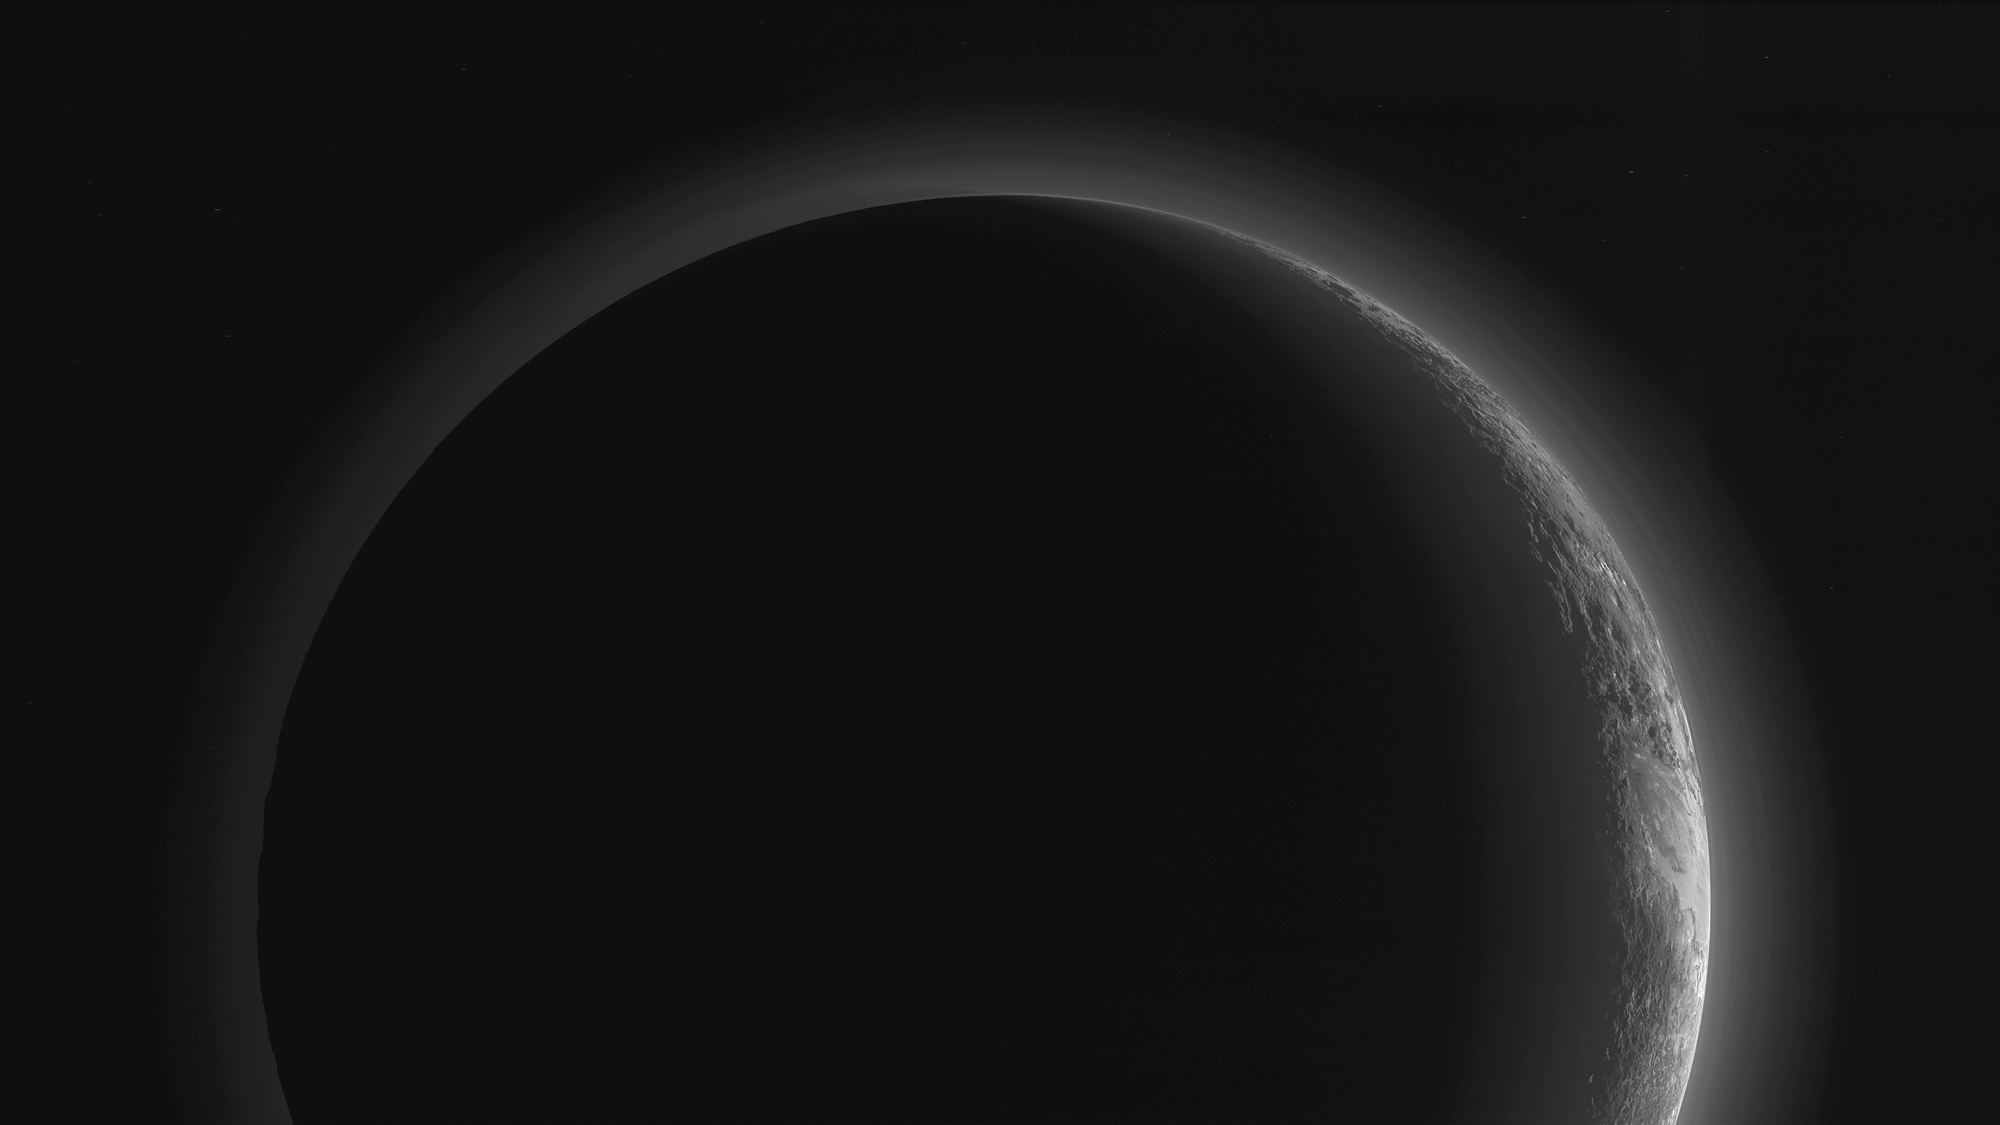

A Full View of Pluto’s Stunning Crescent

In September, the New Horizons team released a stunning but incomplete image of Pluto’s crescent. Thanks to new processing work by the science team, New Horizons is releasing the entire, breathtaking image of Pluto.

This image was made just 15 minutes after New Horizons’ closest approach to Pluto on July 14, 2015, as the spacecraft looked back at Pluto toward the sun. The wide-angle perspective of this view shows the deep haze layers of Pluto’s atmosphere extending all the way around Pluto, revealing the silhouetted profiles of rugged plateaus on the night (left) side. The shadow of Pluto cast on its atmospheric hazes can also be seen at the uppermost part of the disk. On the sunlit side of Pluto (right), the smooth expanse of the informally named icy plain Sputnik Planum is flanked to the west (above, in this orientation) by rugged mountains up to 11,000 feet (3,500 meters) high, including the informally named Norgay Montes in the foreground and Hillary Montes on the skyline. Below (east) of Sputnik, rougher terrain is cut by apparent glaciers.

The backlighting highlights more than a dozen high-altitude layers of haze in Pluto’s tenuous atmosphere. The horizontal streaks in the sky beyond Pluto are stars, smeared out by the motion of the camera as it tracked Pluto. The image was taken with New Horizons’ Multi-spectral Visible Imaging Camera (MVIC) from a distance of 11,000 miles (18,000 kilometers) to Pluto. The resolution is 700 meters (0.4 miles).

The Johns Hopkins University Applied Physics Laboratory in Laurel, Maryland, designed, built, and operates the New Horizons spacecraft, and manages the mission for NASA’s Science Mission Directorate. The Southwest Research Institute, based in San Antonio, leads the science team, payload operations and encounter science planning. New Horizons is part of the New Frontiers Program managed by NASA’s Marshall Space Flight Center in Huntsville, Alabama.

Credit: NASA/Johns Hopkins University Applied Physics Laboratory/Southwest Research Institute